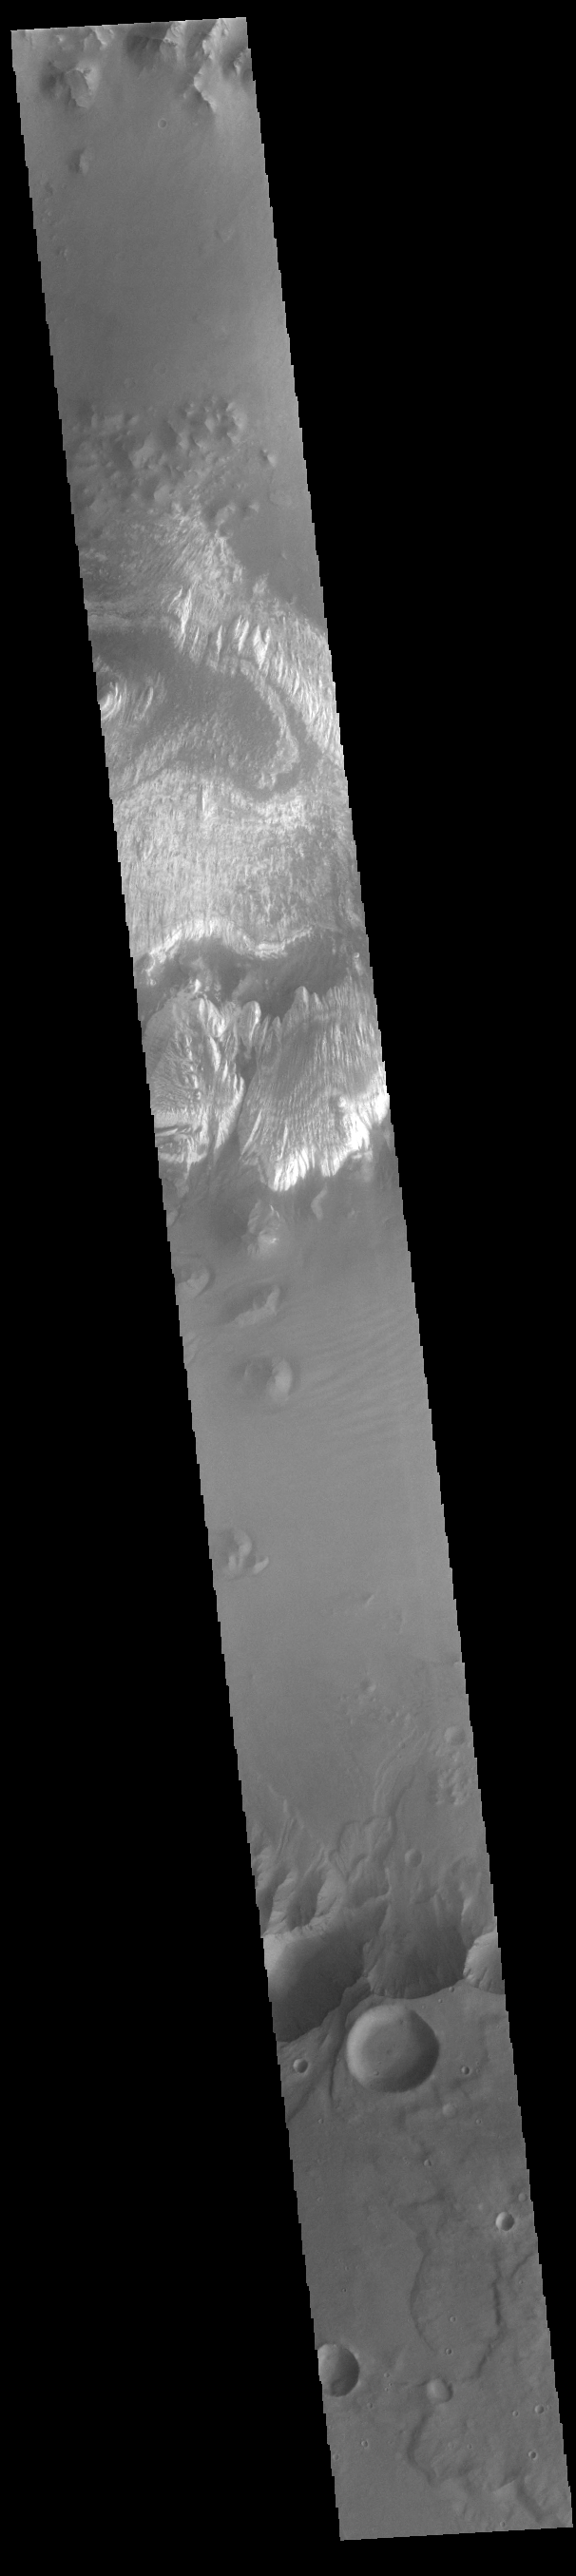

Ganges Chasma

This VIS image shows part of the floor of Ganges Chasma. Deposits of fine surface materials and bright layered deposits are visible in this image. Ganges Chasma is part of the Valles Marineris chasma system, but is north of the main section of canyons.

Credit: NASA/JPL-Caltech/ASU